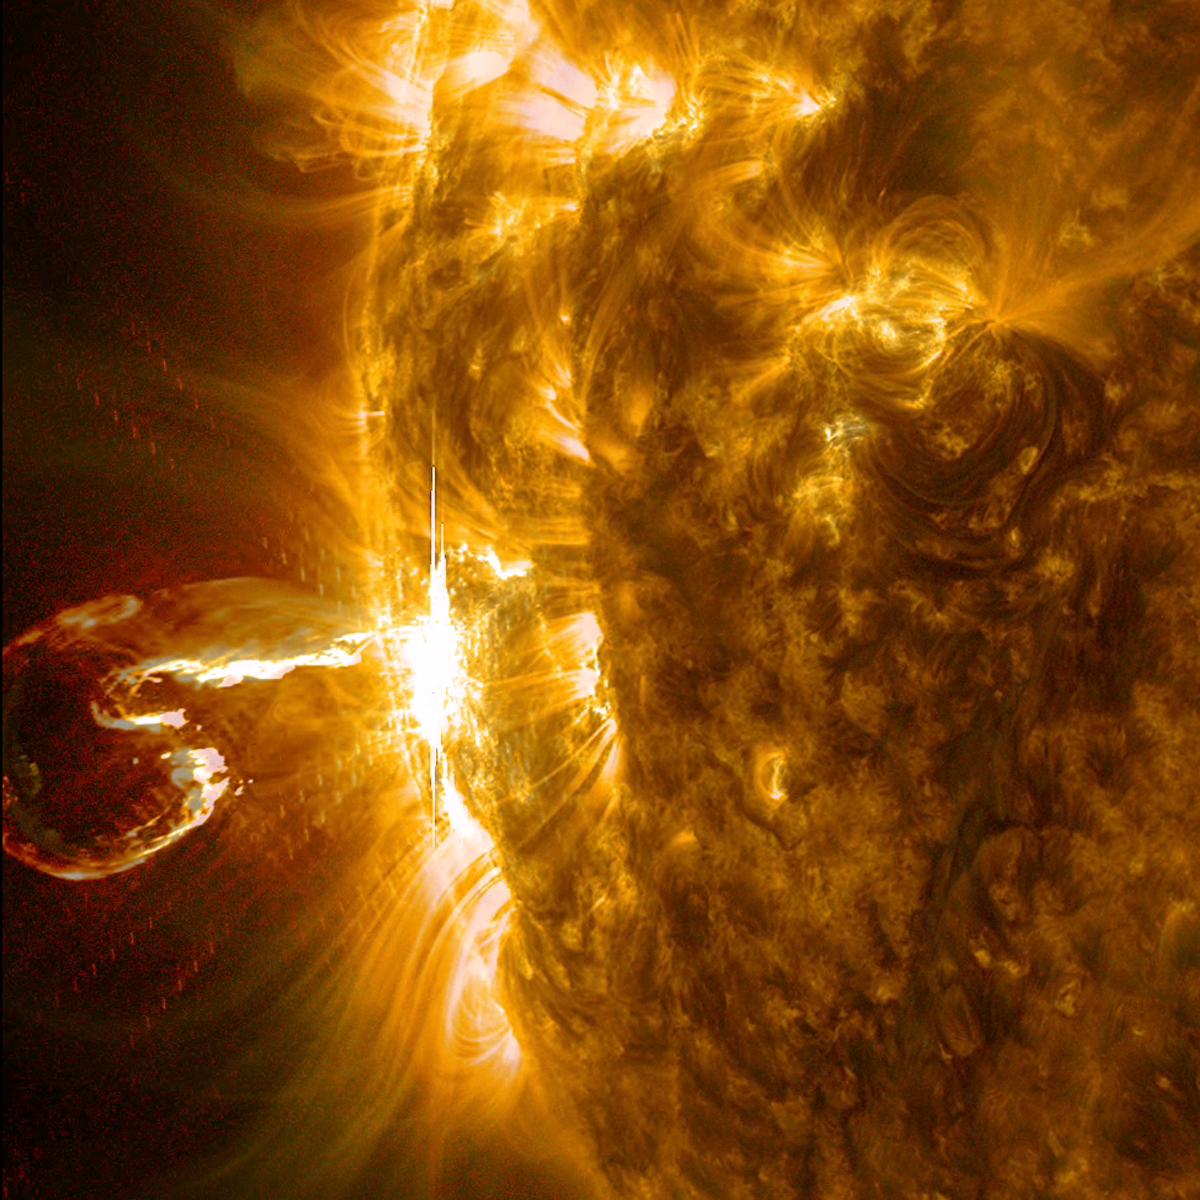

X4 Flare was no Shrimp

An active region at the edge of the Sun blew out an X4 flare (one of the largest of the solar cycle) and a coronal mass ejection on Feb. 25, 2014. The still image of the ejected plasma (taken at 00:45 UT) shows it curled like a shrimp, but this eruption was no shrimp: it was powerful. The images seen here are a combination of two wavelengths of extreme ultraviolet light (171 and 304 Angstroms). The video clip covers about three hours of activity.

Credit: NASA/GSFC/Solar Dynamics Observatory